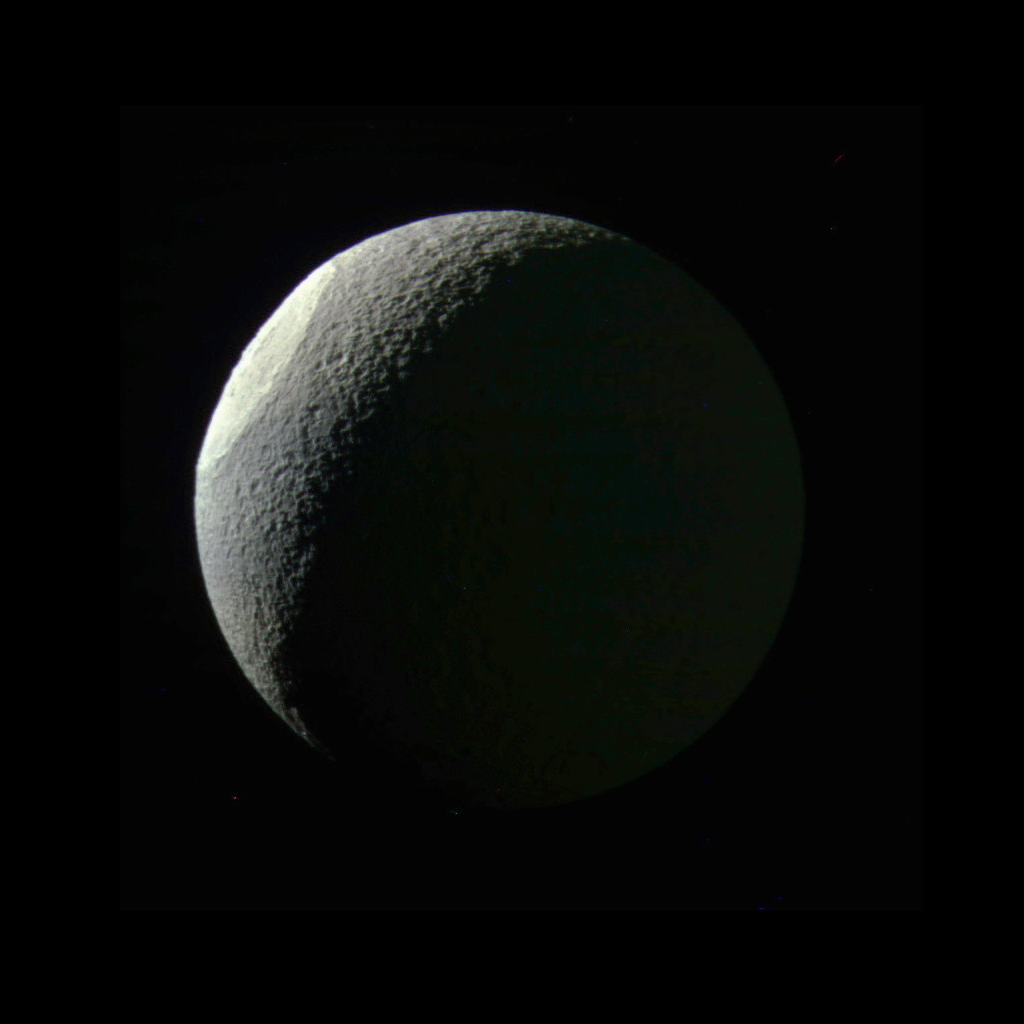

Bright Basin on Tethys

With the expanded range of colors visible to Cassini’s cameras, differences in materials and their textures become apparent that are subtle or unseen in natural color views. Here, the giant impact basin Odysseus on Saturn’s moon Tethys stands out brightly from the rest of the illuminated icy crescent. This distinct coloration may result from differences in either the composition or structure of the terrain exposed by the giant impact. Odysseus (280 miles, or 450 kilometers, across) is one of the largest impact craters on Saturn’s icy moons, and may have significantly altered the geologic history of Tethys.

Tethys’ dark side (at right) is faintly illuminated by reflected light from Saturn.

Images taken using ultraviolet, green and infrared spectral filters were combined to create this color view. North on Tethys (660 miles or 1,062 kilometers across) is up in this view.

The view was acquired on May 9, 2015 at a distance of approximately 186,000 miles (300,000 kilometers) from Tethys. Image scale is 1.1 mile (1.8 kilometers) per pixel.

The Cassini mission is a cooperative project of NASA, ESA (the European Space Agency) and the Italian Space Agency. The Jet Propulsion Laboratory, a division of the California Institute of Technology in Pasadena, manages the mission for NASA’s Science Mission Directorate, Washington. The Cassini orbiter and its two onboard cameras were designed, developed and assembled at JPL. The imaging operations center is based at the Space Science Institute in Boulder, Colorado.

Credit: NASA/JPL-Caltech/Space Science Institute